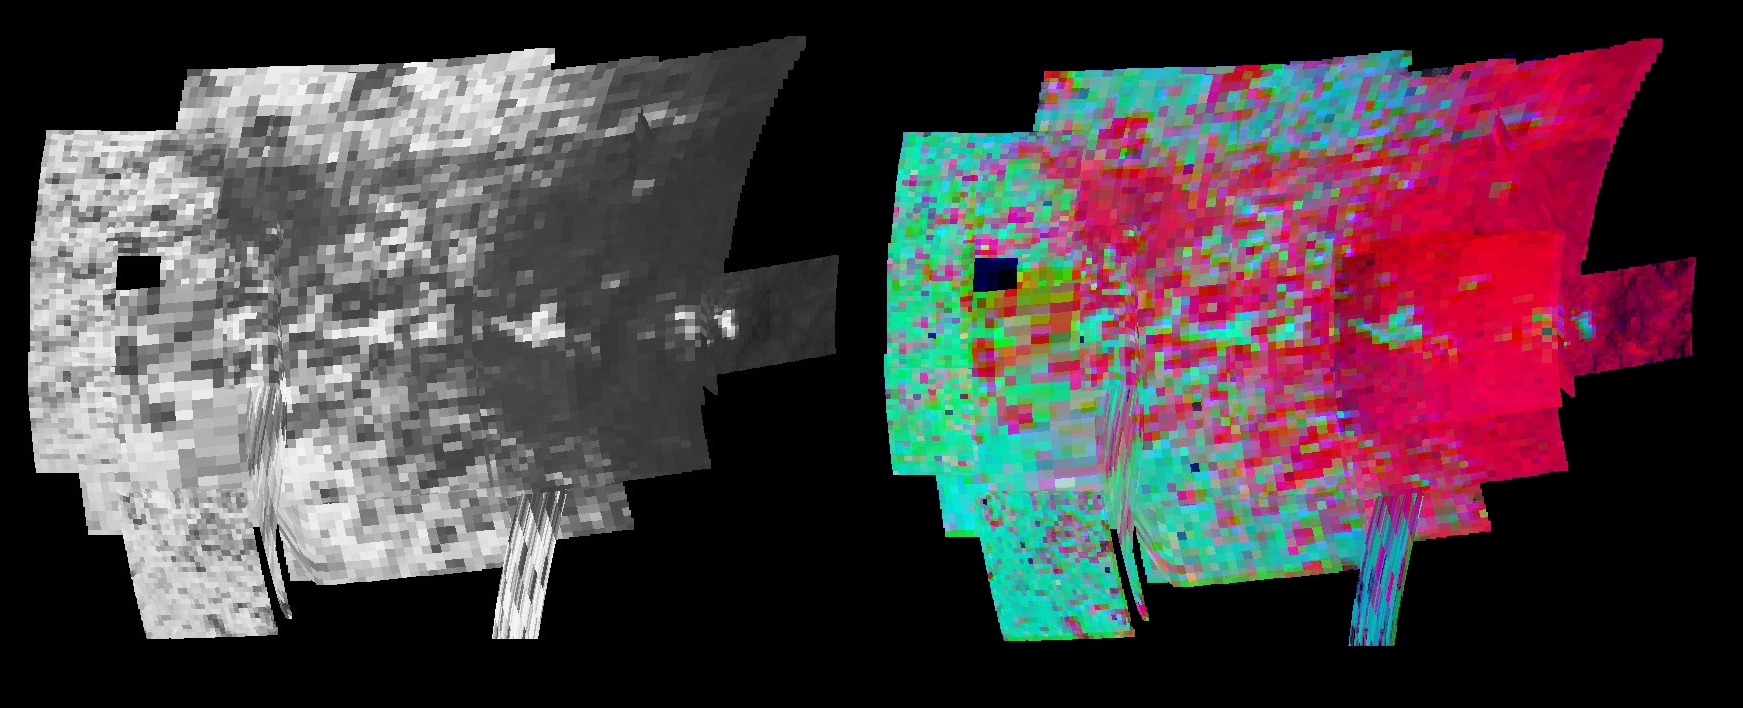

Tiny Grains on Iapetus

Cassini made a close flyby of Saturn’s moon Iapetus on Sept. 10, 2007, and the visual and infrared mapping spectrometer obtained these images showing surface composition and particle size.

The visual and infrared mapping spectrometer is like a digital camera, but instead of using three colors, it makes images in 352 colors, or wavelengths, from the ultraviolet to the near-infrared. The many wavelengths produce a continuous spectrum in each pixel, and these spectra measure how light is absorbed by different materials. By analyzing the absorptions expressed in each pixel, a map of the composition at each location on the moon can be constructed.

The left image in the figure shows the amount of reflected light at a wavelength of 1.75 microns in the infrared (green light seen by our eyes is 0.53 microns). The color image on the right shows the results of mapping for three components of Iapetus’ surface: carbon dioxide that is trapped or adsorbed in the surface (red), water in the form of ice (green), and a newly-discovered effect due to trace amount of dark zsa~particles in the ice creating what scientists call Rayleigh scattering (blue). The Rayleigh scattering effect is the main reason why the Earth’s sky appears blue.

The Rayleigh scattering effect on Iapetus provides evidence that tiny grains, less than the wavelength of visible light (less than 0.5 microns) have been embedded in the surface of Iapetus. The tiny grains must be well-separated for the Rayleigh effect to become prominent, so the abundance of particles must be less than about 2 percent. The Rayleigh scattering effect shows in all areas, although weakly in dark regions (the red carbon dioxide dominates the colorimage), and it appears stronger away from the equator. Investigating the trend from dark to bright areas, the Rayleigh effect changes with the amount of dark material in the ice, and becomes weaker as more dark material is added. This points to cleaner ice as one moves north or south from the equator and away from the dark leading side of the moon (toward the right in the image).

This provides additional evidence for an external source for the dark material coating Iapetus, and for ice transport away from the warm dark regions and equator to the cooler poles. The ice transport away from the equator increases the concentration of dark material there and reduces the Rayleigh effect. With the volatile transport from the dark warm regions, the strong carbon dioxide signature is a surprise because frozen carbon dioxide is more volatile than water ice. Therefore, the carbon dioxide must be trapped, making its presence stable in the warm equatorial region. The trapping mechanism is currently under study.

The Cassini-Huygens mission is a cooperative project of NASA, the European Space Agency and the Italian Space Agency. The Jet Propulsion Laboratory, a division of the California Institute of Technology in Pasadena, manages the mission for NASA’s Science Mission Directorate, Washington, D.C. The Cassini orbiter was designed, developed and assembled at JPL. The Visual and Infrared Mapping Spectrometer team is based at the University of Arizona.

Credit: NASA/JPL/University of Arizona/USGS